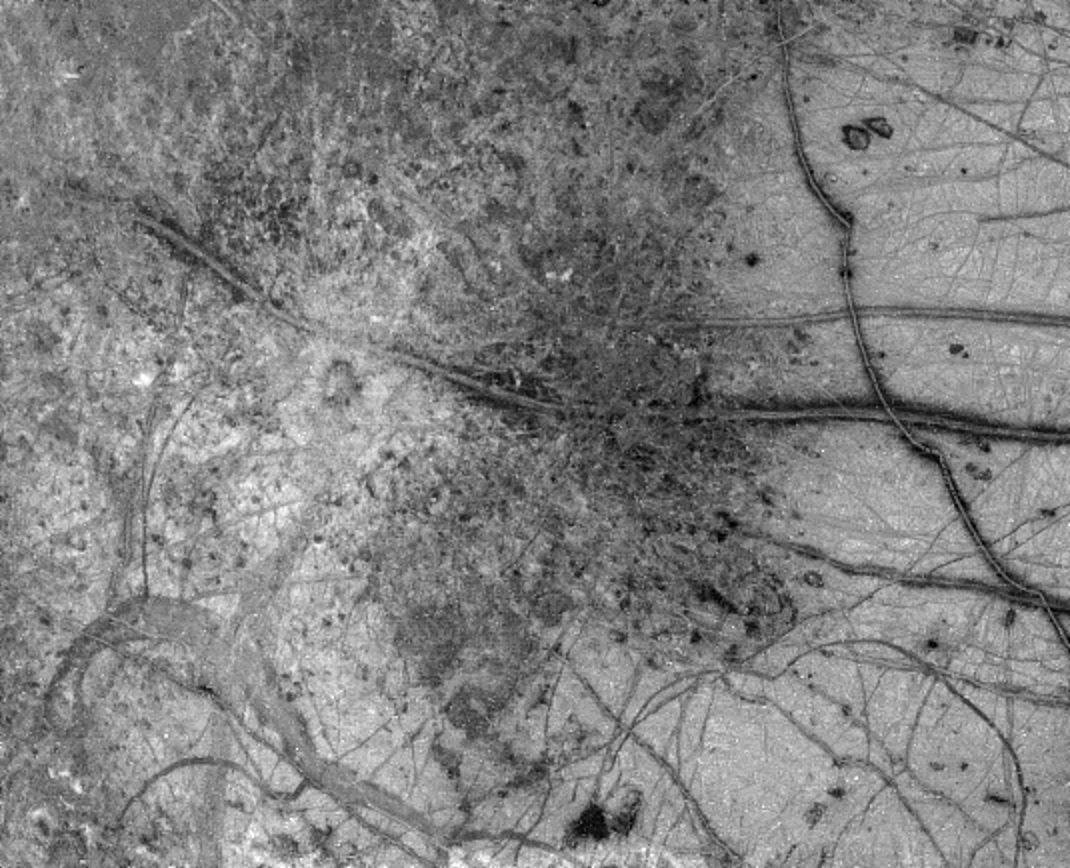

Europa’s Active Surface

A newly discovered impact crater can be seen just right of the center of this image of Jupiter’s moon Europa returned by NASA’s Galileo spacecraft camera. The crater is about 30 kilometers (18.5 miles) in diameter. The impact excavated into Europa’s icy crust, throwing debris (seen as whitish material) across the surrounding terrain. Also visible is a dark band, named Belus Linea, extending east-west across the image. This type of feature, which scientists call a ‘triple band,’ is characterized by a bright stripe down the middle. The outer margins of this and other triple bands are diffuse, suggesting that the dark material was put there as a result of possible geyser-like activity which shot gas and rocky debris from Europa’s interior. The curving ‘X’ pattern seen in the lower left corner of the image appears to represent fracturing of the icy crust and infilling by slush which froze in place. The crater is centered at about 2 degrees north latitude by 239 degrees west longitude. The image was taken from a distance of 156,000 kilometers (about 96,300 miles) on June 27, 1996, during Galileo’s first orbit around Jupiter. The area shown is 860 by 700 kilometers (530 by 430 miles), or about the size of Oregon and Washington combined. The Galileo mission is managed by NASA’s Jet Propulsion Laboratory.

Credit: NASA/JPL